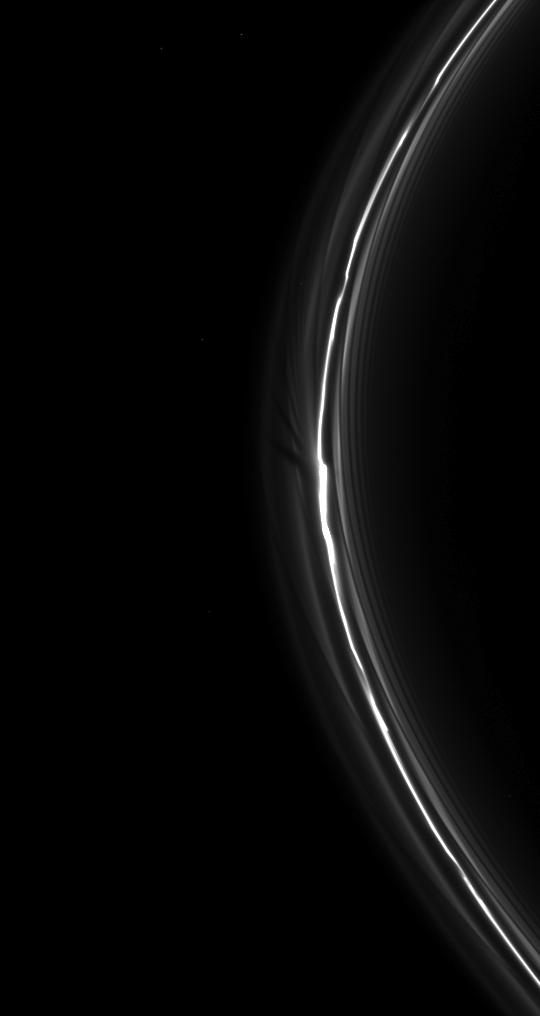

‘Fan’ Spread

The Cassini spacecraft spies a “fan” in Saturn’s tenuous F ring.

This fan-like structure appears as dark lines spreading outward from the left of the bright clump of ring material near the center of the image. See PIA12784 and PIA12786 to learn more about fans.

This view looks toward the northern, sunlit side of the rings from about 10 degrees above the ringplane. Several background stars are visible, including two that can be seen through the ring.

The image was taken in visible light with the Cassini spacecraft narrow-angle camera on June 1, 2010. The view was acquired at a distance of approximately 1.3 million kilometers (808,000 miles) from Saturn and at a sun-Saturn-spacecraft, or phase, angle of 119 degrees. Image scale is 7 kilometers (4 miles) per pixel.

The Cassini-Huygens mission is a cooperative project of NASA, the European Space Agency and the Italian Space Agency. The Jet Propulsion Laboratory, a division of the California Institute of Technology in Pasadena, manages the mission for NASA’s Science Mission Directorate, Washington, D.C. The Cassini orbiter and its two onboard cameras were designed, developed and assembled at JPL. The imaging operations center is based at the Space Science Institute in Boulder, Colo.

Credit: NASA/JPL/Space Science Institute